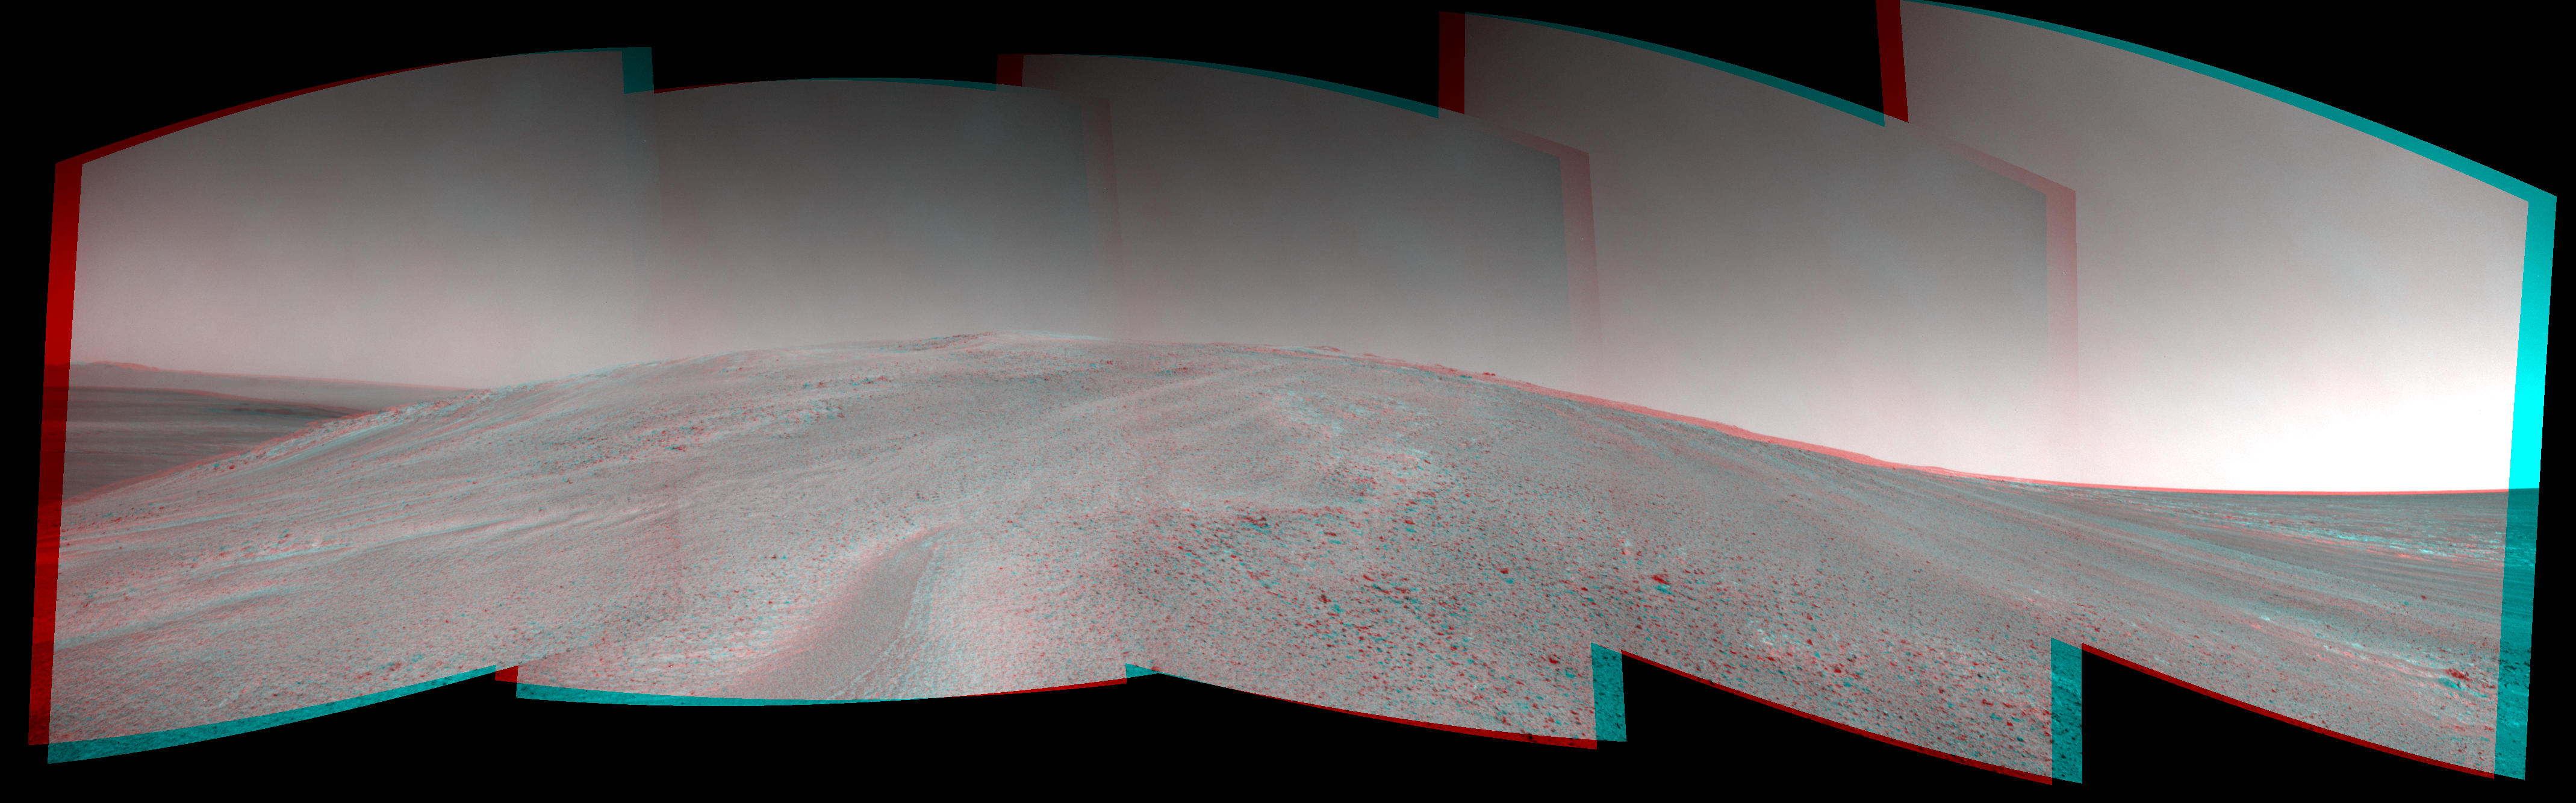

Mars Hill-Climbing Opportunity at ‘Solander Point,’ in Stereo

NASA’s Mars Exploration Rover Opportunity captured this stereo view after beginning to ascend the northwestern slope of “Solander Point” on the western rim of Endeavour Crater. The image appears three-dimensional when viewed through red-blue glasses with the red lens on left. The scene extends from east-southeast on the left (with a glimpse across Endeavour Crater) to west-northwest on the right.

The view combines 10 frames taken by Opportunity’s navigation camera on the 3,463rd Martian day, or sol, of the rover’s work on Mars (Oct. 21, 2013). Opportunity had begun climbing the hill on Sol 3451 (Oct. 8) and completed three additional uphill drives before reaching this point.

The rover team is using the rover to investigate outcrops on the slope. The northward-facing slope will tilt the rover’s solar panels toward the sun in the southern-hemisphere winter sky, providing an important energy advantage for continuing mobile operations through the upcoming winter.

The scene is presented as a cylindrical-perspective projection. The left-eye and right-eye views that are combined into the stereo view are also offered separately.

Credit: NASA/JPL-Caltech